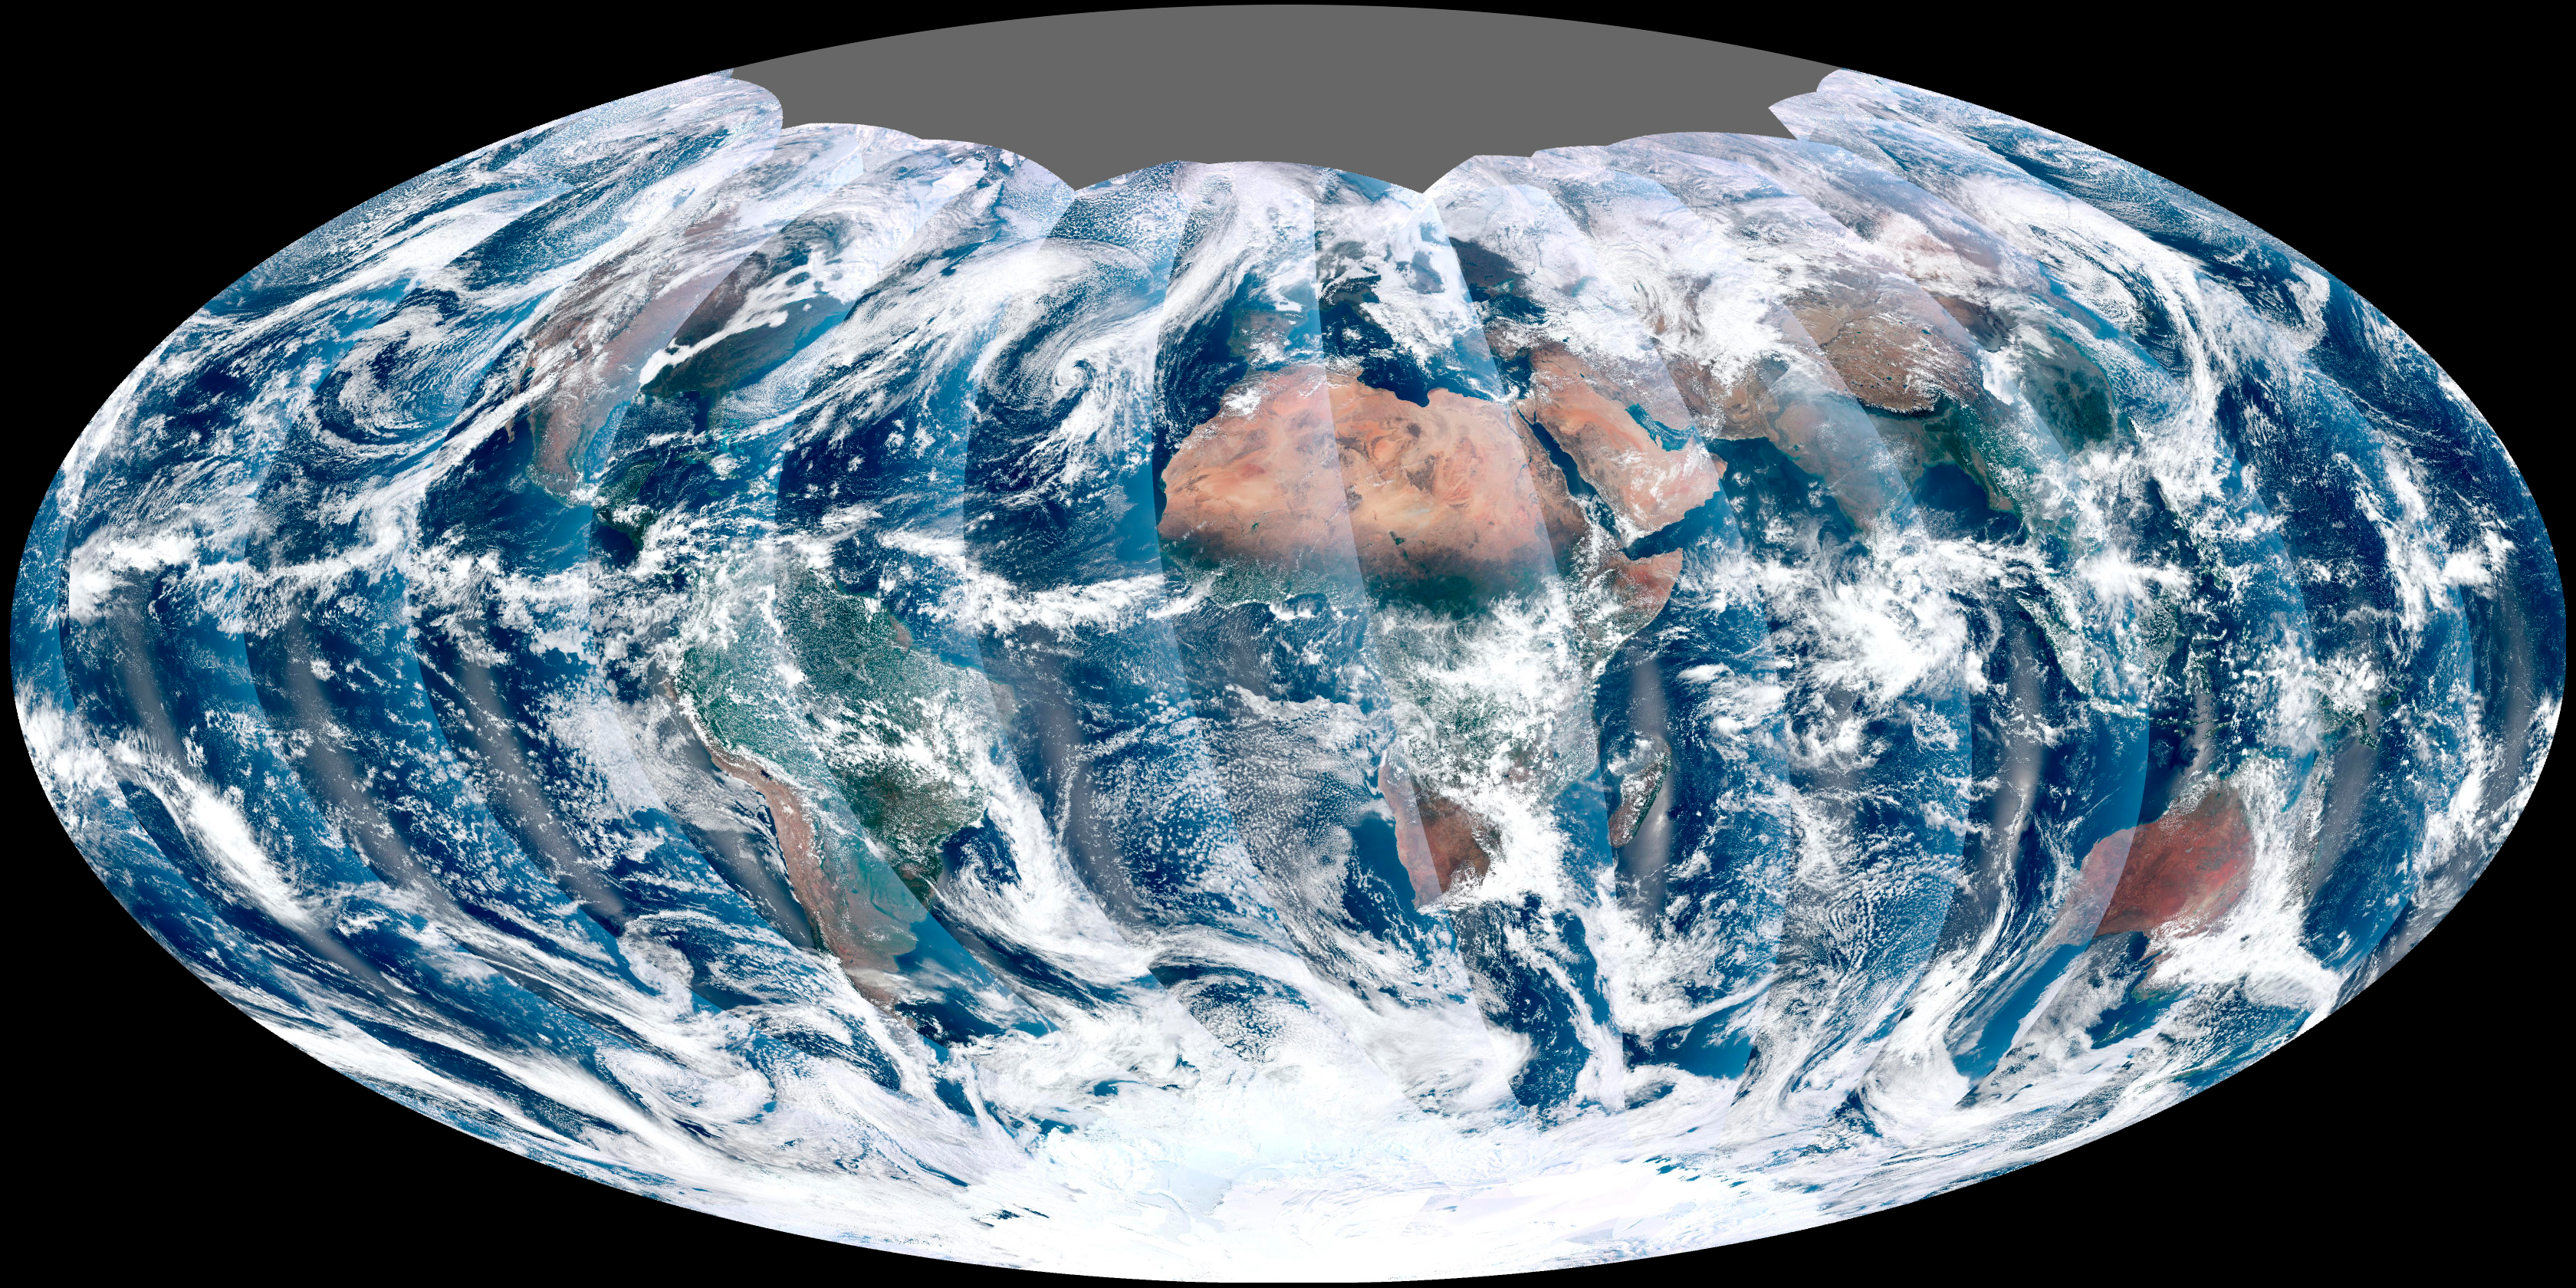

First Global Image from VIIRS

NASA acquired November 24, 2011 From its vantage 824 kilometers (512 miles) above Earth, the Visible Infrared Imager Radiometer Suite (VIIRS) on the NPOESS Preparatory Project (NPP) satellite gets a complete view of our planet every day. This image from November 24, 2011, is the first complete global image from VIIRS. The NPP satellite launched on October 28, 2011, and VIIRS acquired its first measurements on November 21. To date, the images are preliminary, used to gauge the health of the sensor as engineers continue to power it up for full operation. Rising from the south and setting in the north on the daylight side of Earth, VIIRS images the surface in long wedges measuring 3,000 kilometers (1,900 miles) across. The swaths from each successive orbit overlap one another, so that at the end of the day, the sensor has a complete view of the globe. The Arctic is missing because it is too dark to view in visible light during the winter. The NPP satellite was placed in a Sun-synchronous orbit, a unique path that takes the satellite over the equator at the same local (ground) time in every orbit. So, when NPP flies over Kenya, it is about 1:30 p.m. on the ground. When NPP reaches Gabon—about 3,000 kilometers to the west—on the next orbit, it is close to 1:30 p.m. on the ground. This orbit allows the satellite to maintain the same angle between the Earth and the Sun so that all images have similar lighting. The consistent lighting is evident in the daily global image. Stripes of sunlight (sunglint) reflect off the ocean in the same place on the left side of every swath. The consistent angle is important because it allows scientists to compare images from year to year without worrying about extreme changes in shadows and lighting. The image also shows a band of haze along the right side of every orbit swath. When light travels through the atmosphere, it bounces off particles or scatters, making the atmosphere look hazy. The scattering effect is most pronounced along the edge of the swath, where the sensor is looking at an angle through more of the atmosphere. Scientists can correct for this scattering effect, but need measurements from a range of wavelengths to do so. The degree to which light scatters depends partly on the wavelength of the light. Blue light scatters more than red light, for example, which is why the sky is blue. VIIRS measures 22 different wavelengths of light, but not all of the sensor’s detectors are operating at peak performance yet. Those measuring thermal infrared light are not yet cold enough to collect reliable measurements. Once VIIRS begins full operations, it will produce a range of measurements from ocean temperature to clouds to the locations of fires. These measurements will help extend the record from earlier sensors like the Moderate Resolution Imaging Spectroradiometer (MODIS). VIIRS is very similar to MODIS, but flies at a higher altitude to measure the whole planet without gaps. (MODIS daily measurements have gaps at the equator. See the MODIS image from November 24.) VIIRS also sees the Earth in less detail, 375 meters per pixel, compared to 250 meters per pixel for MODIS. Image by NASA’s NPP Land Product Evaluation and Testing Element.

Credit: NASA Earth Observatory